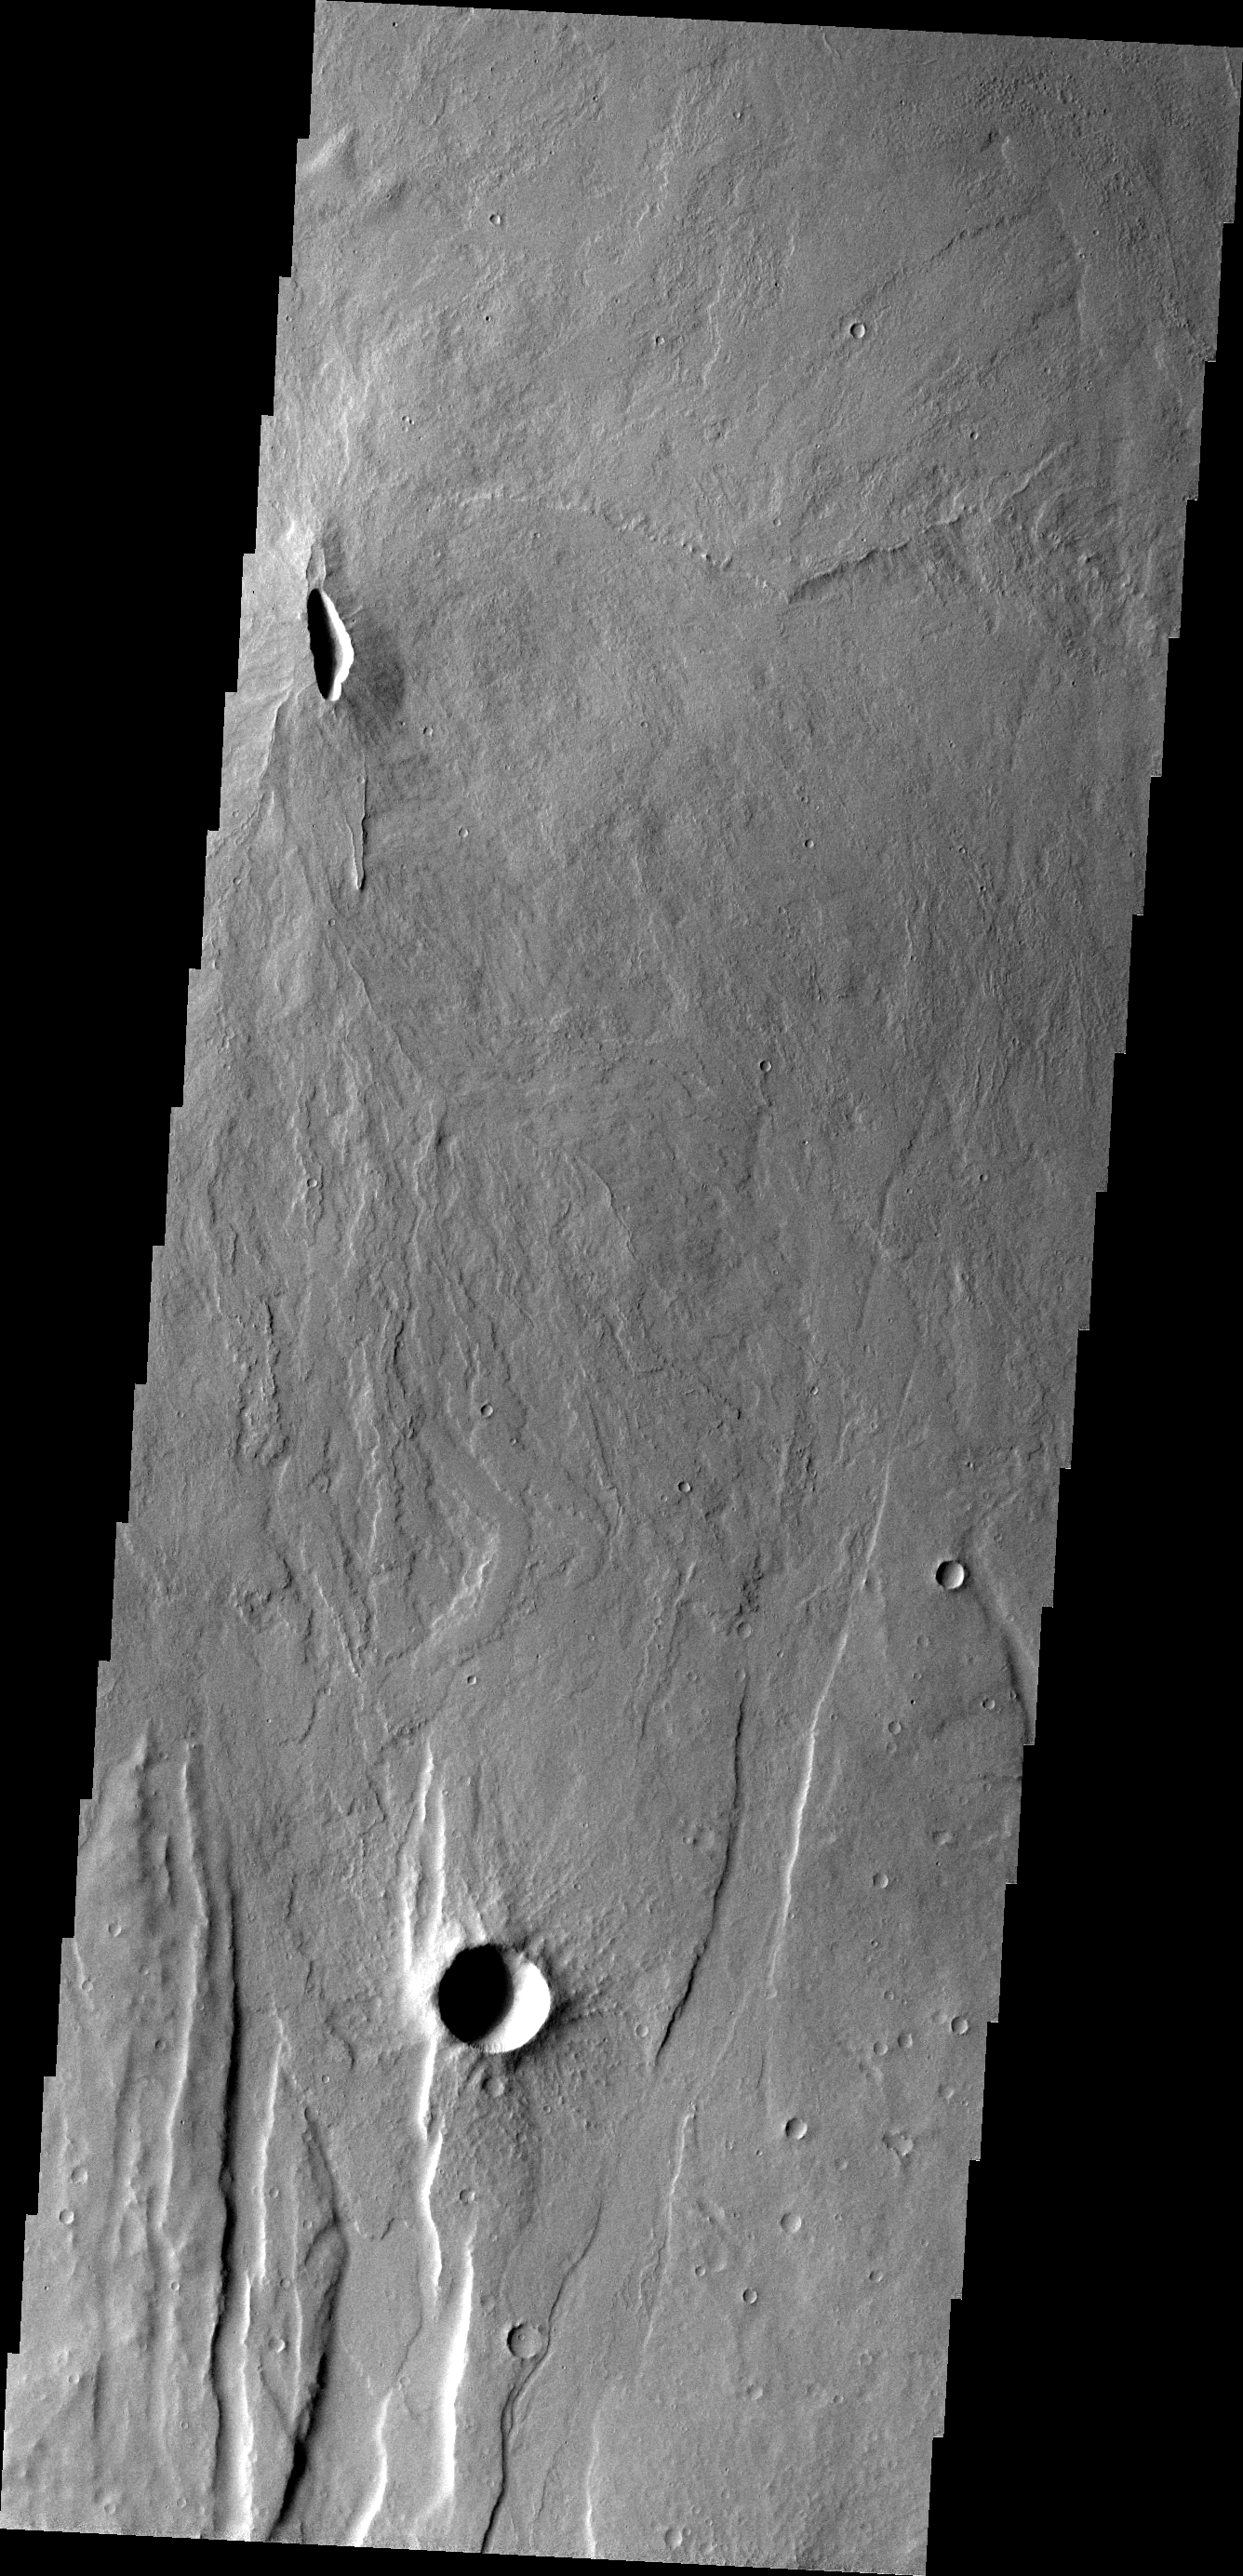

Volcanic Vent

Located south of Alba patera, this volcanic vent is the source of the lava flows surrounding it. The fractures and graben related to Alba patera may have provided the way for lava to easily reach the surface in this area.

Image information: VIS instrument. Latitude 20.0N, Longitude 249.3E. 18 meter/pixel resolution.

Please see the THEMIS Data Citation Note for details on crediting THEMIS images.

Note: this THEMIS visual image has not been radiometrically nor geometrically calibrated for this preliminary release. An empirical correction has been performed to remove instrumental effects. A linear shift has been applied in the cross-track and down-track direction to approximate spacecraft and planetary motion. Fully calibrated and geometrically projected images will be released through the Planetary Data System in accordance with Project policies at a later time.

NASA’s Jet Propulsion Laboratory manages the 2001 Mars Odyssey mission for NASA’s Office of Space Science, Washington, D.C. The Thermal Emission Imaging System (THEMIS) was developed by Arizona State University, Tempe, in collaboration with Raytheon Santa Barbara Remote Sensing. The THEMIS investigation is led by Dr. Philip Christensen at Arizona State University. Lockheed Martin Astronautics, Denver, is the prime contractor for the Odyssey project, and developed and built the orbiter. Mission operations are conducted jointly from Lockheed Martin and from JPL, a division of the California Institute of Technology in Pasadena.

Credit: NASA/JPL/ASU